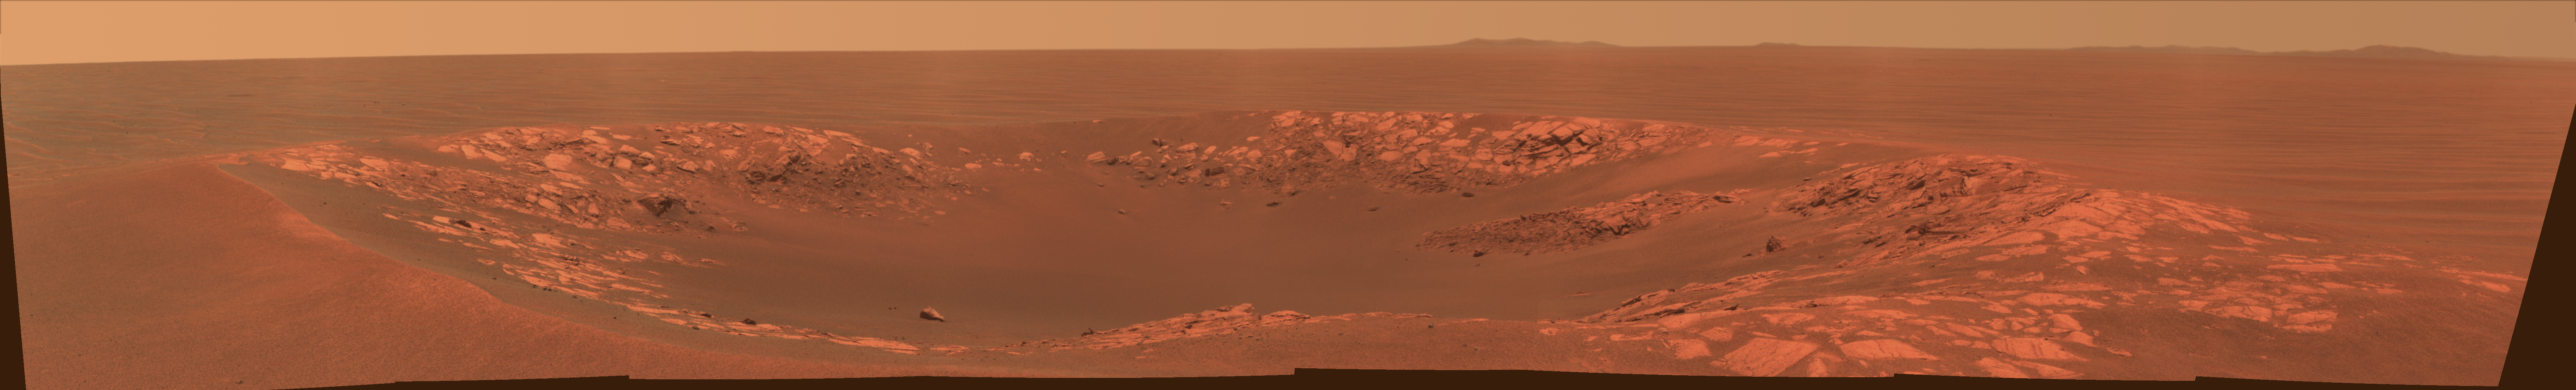

‘Intrepid’ Crater on Mars (Color)

“Intrepid” crater on Mars carries the name of the lunar module of NASA’s Apollo 12 mission, which landed on Earth’s moon Nov. 19, 1969. NASA’s Mars Exploration Rover Opportunity recorded this view of the crater during the 2,417th Martian day, or sol, of the rover’s work on Mars (Nov. 11, 2010).

This view is presented in approximately true color, combining exposures taken by Opportunity’s panoramic camera (Pancam) through three filters admitting wavelengths of 752 nanometers, 535 nanometers and 432 nanometers. Intrepid crater is about 20 meters (66 feet) in diameter. That is about the same size as the crater where Opportunity spent its first two months on Mars: Eagle crater. The rover’s look-back image into Eagle crater after driving out of it in 2004 is at PIA05755.

The rover science team uses a convention of assigning the names of historic ships of exploration as the informal names for craters seen by Opportunity. Apollo 12’s lunar module Intrepid carried astronauts Alan Bean and Pete Conrad to the surface of Earth’s moon while crewmate Dick Gordon orbited overhead in the mission’s command and service module, Yankee Clipper.

Credit: NASA/JPL-Caltech/Cornell University